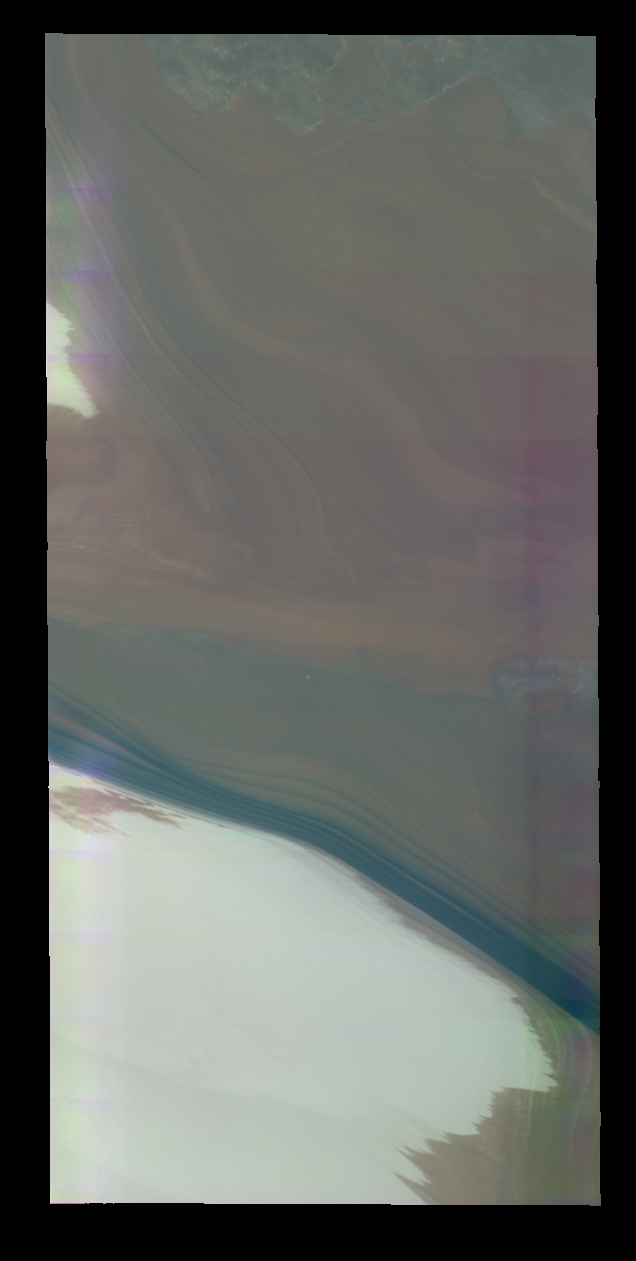

Polar Color

Released 3 May 2004

This nighttime visible color image was collected on January 1, 2003 during the Northern Summer season near the North Polar Troughs.

This daytime visible color image was collected on September 4, 2002 during the Northern Spring season in Vastitas Borealis. The THEMIS VIS camera is capable of capturing color images of the martian surface using its five different color filters. In this mode of operation, the spatial resolution and coverage of the image must be reduced to accommodate the additional data volume produced from the use of multiple filters. To make a color image, three of the five filter images (each in grayscale) are selected. Each is contrast enhanced and then converted to a red, green, or blue intensity image. These three images are then combined to produce a full color, single image. Because the THEMIS color filters don’t span the full range of colors seen by the human eye, a color THEMIS image does not represent true color. Also, because each single-filter image is contrast enhanced before inclusion in the three-color image, the apparent color variation of the scene is exaggerated. Nevertheless, the color variation that does appear is representative of some change in color, however subtle, in the actual scene. Note that the long edges of THEMIS color images typically contain color artifacts that do not represent surface variation.

Image information: VIS instrument. Latitude 79, Longitude 346 East (14 West). 19 meter/pixel resolution.

Note: this THEMIS visual image has not been radiometrically nor geometrically calibrated for this preliminary release. An empirical correction has been performed to remove instrumental effects. A linear shift has been applied in the cross-track and down-track direction to approximate spacecraft and planetary motion. Fully calibrated and geometrically projected images will be released through the Planetary Data System in accordance with Project policies at a later time.

NASA’s Jet Propulsion Laboratory manages the 2001 Mars Odyssey mission for NASA’s Office of Space Science, Washington, D.C. The Thermal Emission Imaging System (THEMIS) was developed by Arizona State University, Tempe, in collaboration with Raytheon Santa Barbara Remote Sensing. The THEMIS investigation is led by Dr. Philip Christensen at Arizona State University. Lockheed Martin Astronautics, Denver, is the prime contractor for the Odyssey project, and developed and built the orbiter. Mission operations are conducted jointly from Lockheed Martin and from JPL, a division of the California Institute of Technology in Pasadena.

Credit: NASA/JPL/Arizona State University